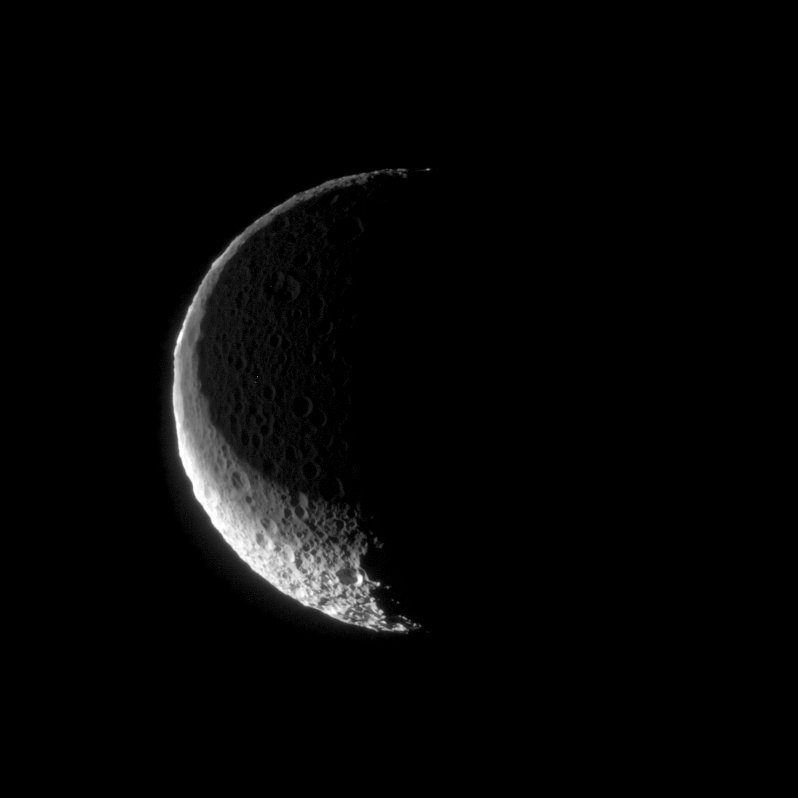

Shadow Cap

The shadow of Saturn’s rings sits upon the northern hemisphere of Mimas like a dark cap. In this Cassini spacecraft view, which looks toward high northern latitudes on Mimas, the moon is just grazing the shadow of the rings.

The two distinct shadow regions seen here are the penumbra and the much darker umbra. An observer within the penumbral region on Mimas would have their view of the Sun partly blocked by the rings. For a viewer within the umbral region, the rings would completely cover the Sun. However, since the rings are not opaque, the Sun would still be dimly visible.

The image was brightened to reveal faint details within the eclipsed region, illuminated dimly by sunlight filtering through the rings.

Another view, PIA10467, was acquired a few minutes prior to this image, and shows a nearly identical Mimas (396 kilometers, or 246 miles across) before the rings’ shadow obscured the surface.

The image was taken in visible light with the Cassini spacecraft narrow-angle camera on Aug. 4, 2008. The view was acquired at a distance of approximately 143,000 kilometers (89,000 miles) from Mimas and from about 67 degrees above the moon’s equator. The Sun-Mimas-spacecraft, or phase, angle in the image is 106 degrees. Image scale is 856 meters (2,808 feet) per pixel.

The Cassini-Huygens mission is a cooperative project of NASA, the European Space Agency and the Italian Space Agency. The Jet Propulsion Laboratory, a division of the California Institute of Technology in Pasadena, manages the mission for NASA’s Science Mission Directorate, Washington, D.C. The Cassini orbiter and its two onboard cameras were designed, developed and assembled at JPL. The imaging operations center is based at the Space Science Institute in Boulder, Colo.

Credit: NASA/JPL/Space Science Institute